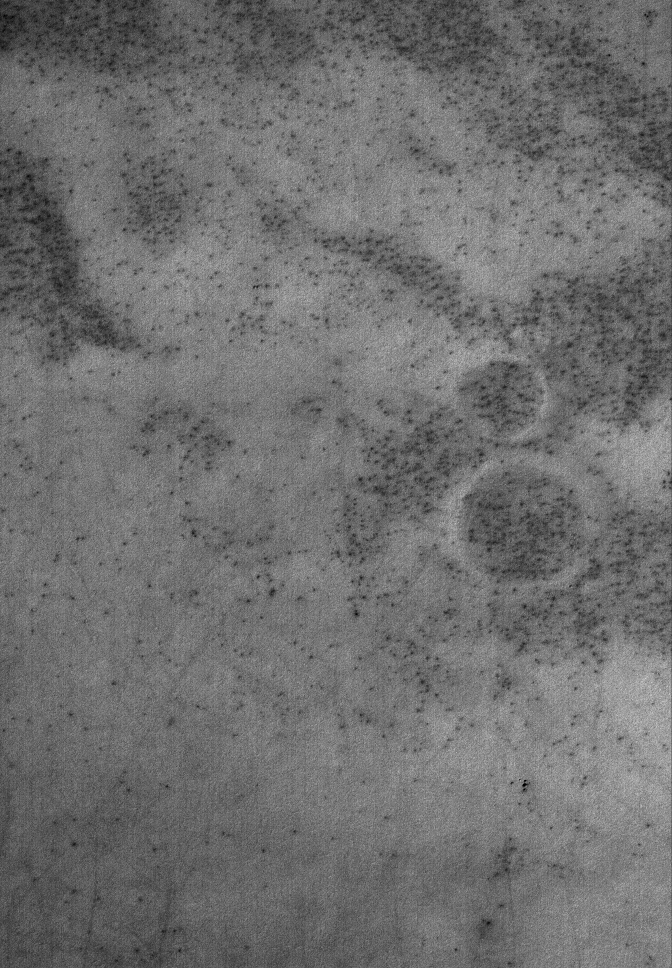

Number 8

29 January 2006
This Mars Global Surveyor (MGS) Mars Orbiter Camera (MOC) image shows a spotted, high latitude plain, south of the Argyre basin. When the image was received from Mars by the MOC operations team, they noticed — with a sense of humor — the number “8” on this martian surface. The “8” is located at the center-right and is formed by the rims of two old impact craters that have been eroded and partly-filled and partly-buried beneath the surface.

Location near: 68.6°S, 38.4°W
Image width: ~3 km (~1.9 mi)
Illumination from: upper left
Season: Southern Summer

Credit: NASA/JPL/Malin Space Science Systems